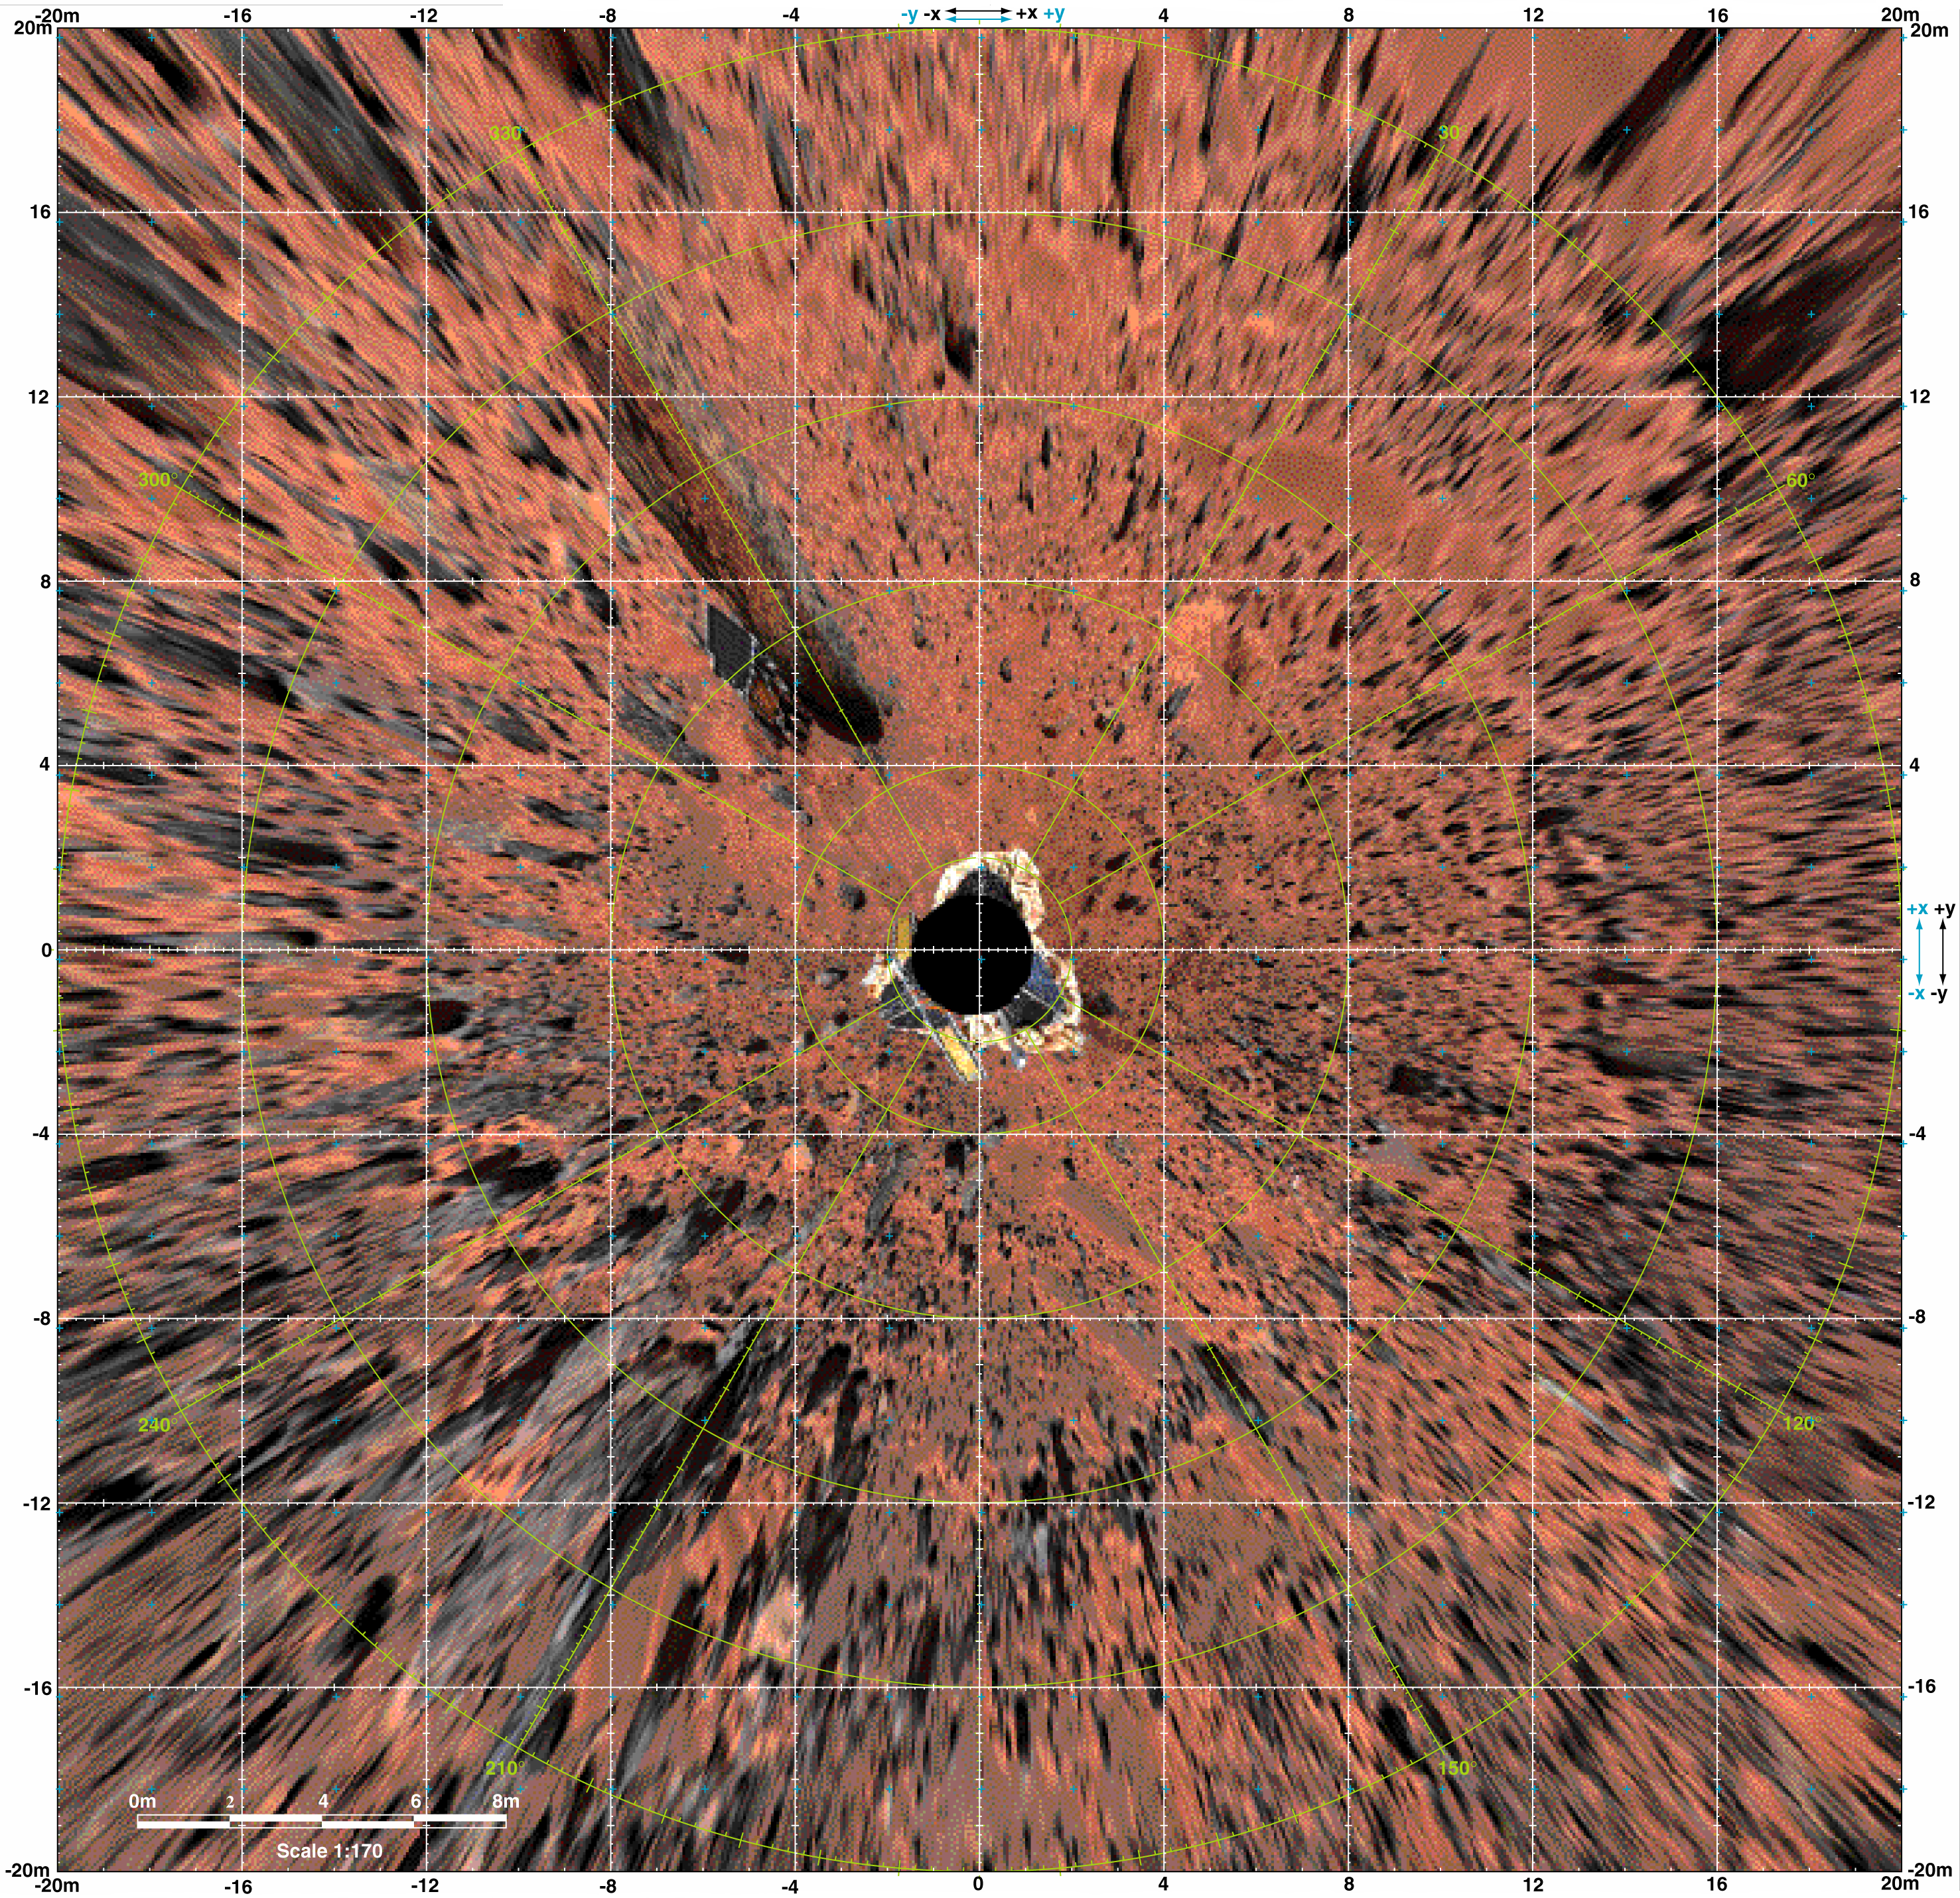

Overhead View of Pathfinder Landing Site

Planimetric (overhead view) map of the landing site, to a distance of 20 meters from the spacecraft. North is at the top in this and Plates 3-5. To produce this map, images were geometrically projected onto an assumed mean surface representing the ground. Features above the ground plane (primarily rocks) therefore appear displaced radially outward; the amount of distortion increases systematically with distance. The upper surfaces of the lander and rover also appear enlarged and displaced because of their height. Primary grid (white) is based on the Landing Site Cartographic (LSC) coordinate system, defined with X eastward, Y north, and Z up, and origin located at the mean ground surface immediately beneath the deployed position of the IMP camera gimbal center. Secondary ticks (cyan) are based on the Mars local level (LL) frame, which has X north, Y east, Z down, with origin in the center of the lander baseplate. Rover positions (including APXS measurements) are commonly reported in the LL frame. Yellow grid shows polar coordinates based on the LSC system. Cartographic image processing by U.S. Geological Survey.

NOTE: original caption as published in Science magazine

Mars Pathfinder is the second in NASA’s Discovery program of low-cost spacecraft with highly focused science goals. The Jet Propulsion Laboratory, Pasadena, CA, developed and manages the Mars Pathfinder mission for NASA’s Office of Space Science, Washington, D.C. JPL is a division of the California Institute of Technology (Caltech).

Photojournal note: Sojourner spent 83 days of a planned seven-day mission exploring the Martian terrain, acquiring images, and taking chemical, atmospheric and other measurements. The final data transmission received from Pathfinder was at 10:23 UTC on September 27, 1997. Although mission managers tried to restore full communications during the following five months, the successful mission was terminated on March 10, 1998.

Credit: NASA/JPL/USGS